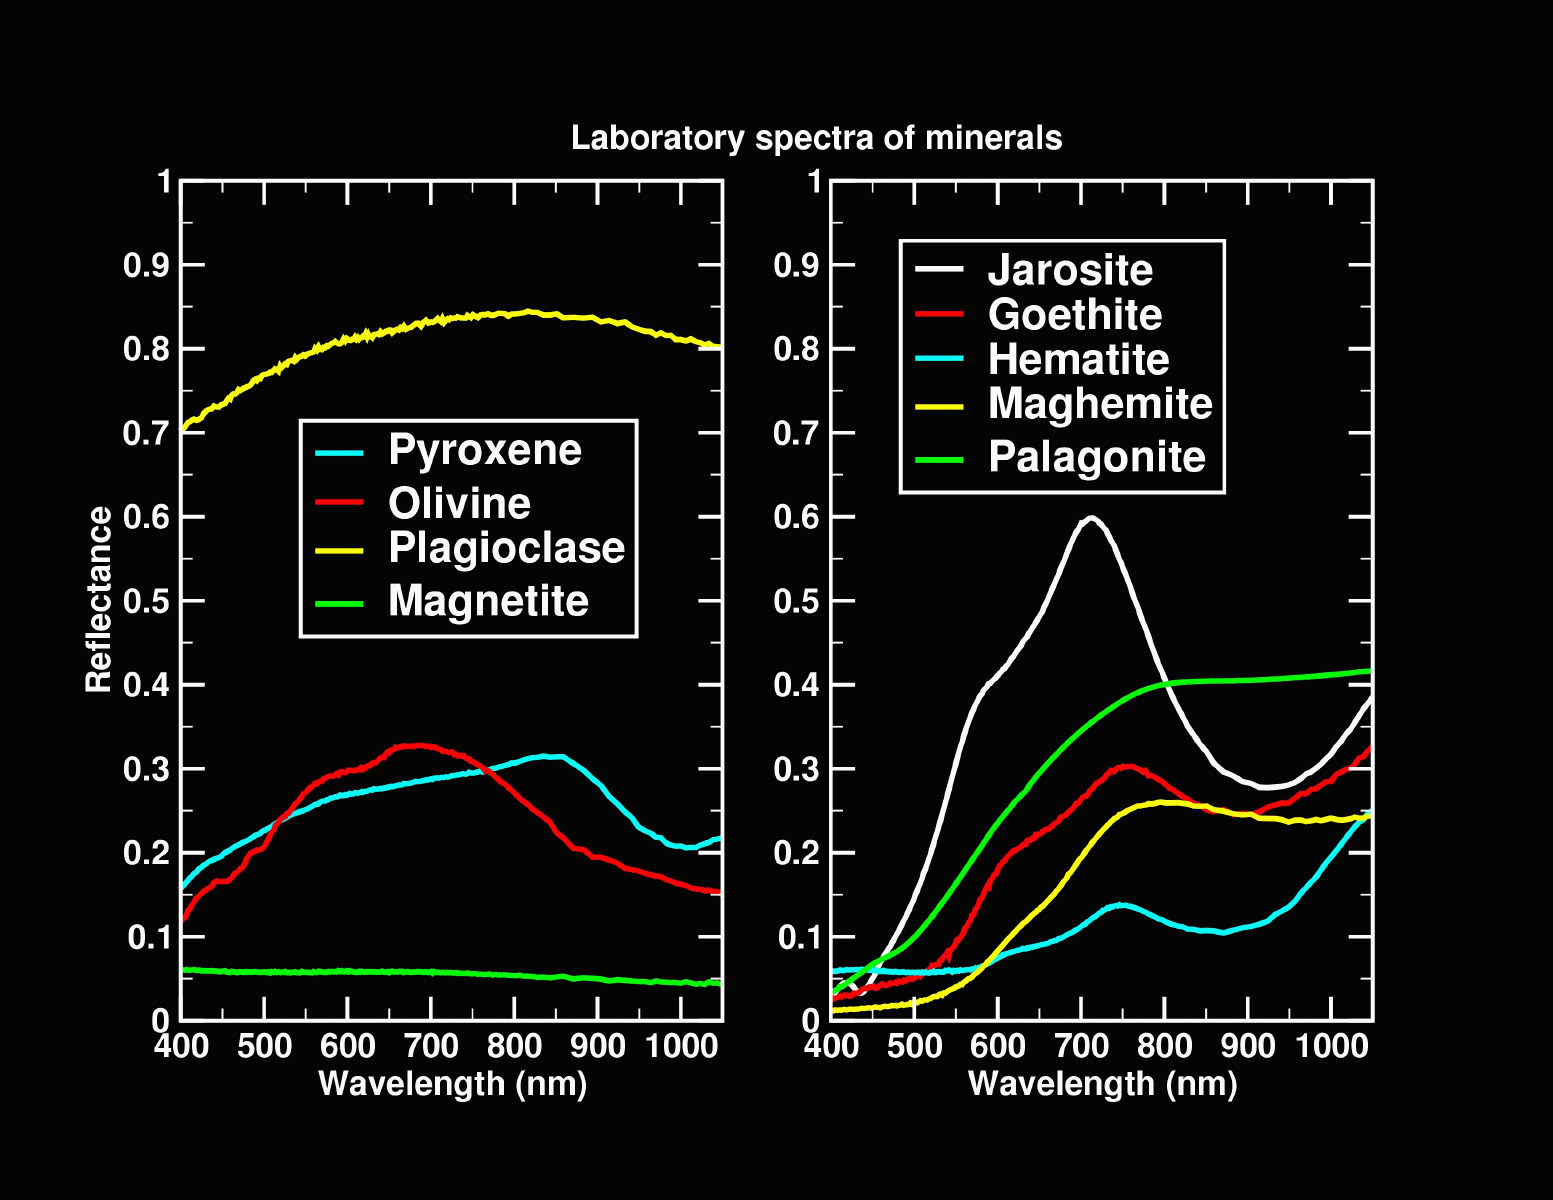

Different Strokes

In these line graphs of laboratory spectra, it is evident that different minerals have different spectra. The graph on the left shows the typical minerals found in igneous rocks, which are rocks related to magma or volcanic activity. The graph on the right shows iron-bearing candidates for further study and comparison to spectra from the Mars Exploration Rover panoramic cameras on Mars.

Credit: NASA/JPL/U.S. Geological Survey